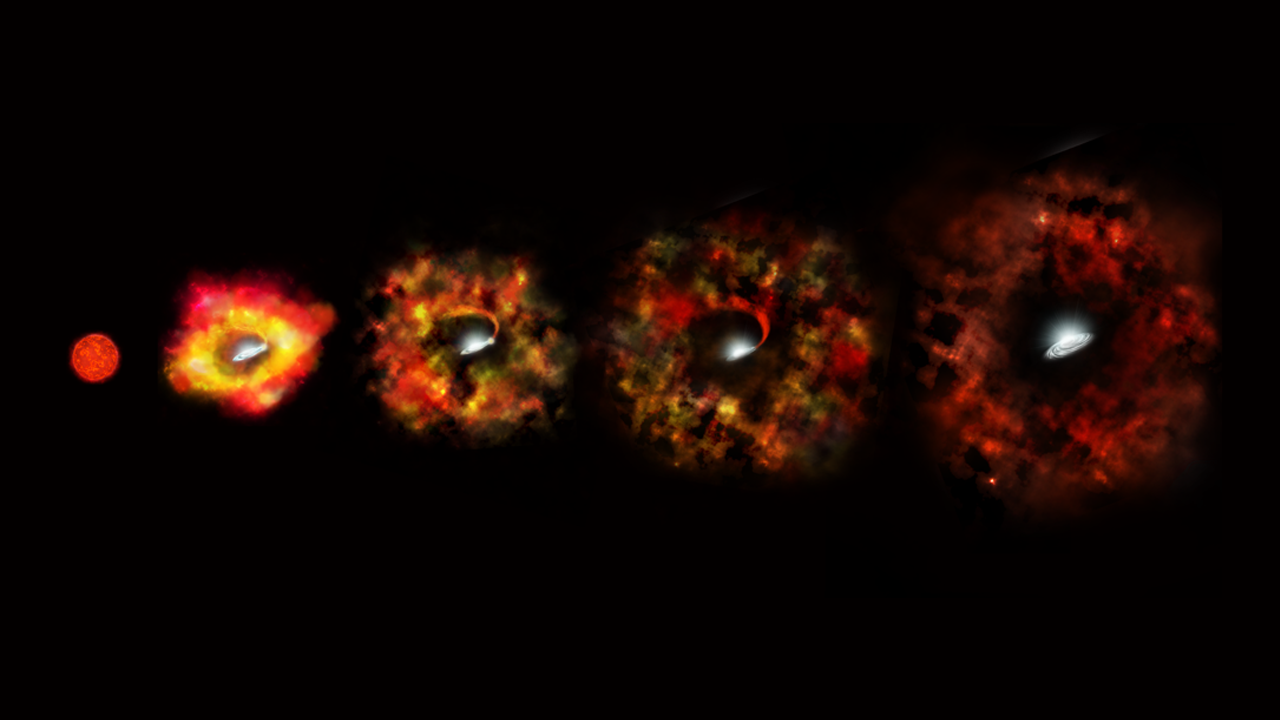

Massive Star Goes Out With a Whimper Instead of a Bang (Artist’s Concept)

Every second a star somewhere out in the universe explodes as a supernova. But some extremely massive stars go out with a whimper instead of a bang. When they do, they can collapse under the crushing tug of gravity and vanish out of sight, only to leave behind a black hole.

The doomed star N6946-BH1 was 25 times as massive as our sun. It began to brighten weakly in 2009. But, by 2015, it appeared to have winked out of existence. By a careful process of elimination, based on observations by the Large Binocular Telescope and NASA’s Hubble and Spitzer space telescopes, researchers eventually concluded that the star must have become a black hole. This may be the fate for extremely massive stars in the universe.

This illustration shows the final stages in the life of a supermassive star that fails to explode as a supernova, but instead implodes to form a black hole.

Credit: NASA/ESA/P. Jeffries (STScI)